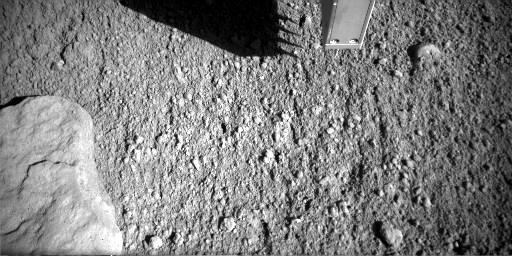

Phoenix Conductivity Probe Inserted in Martian Soil

This series of six images from the Robotic Arm Camera on NASA’s Phoenix Mars Lander records the first time that the four spikes of the lander’s thermal and electrical conductivity probe were inserted into Martian soil.

The images were taken on July 8, 2008, during the Phoenix mission’s 43rd Martian day, or sol, since landing. The insertion visible from the shadows cast on the ground on that sol was a validation test of the procedure. The spikes on the probe are about 1.5 centimeters or half an inch long.

The science team will use the probe tool to assess how easily heat and electricity move through the soil from one spike to another. Such measurements can provide information about frozen or unfrozen water in the soil. The probe is mounted on the “knuckle” of Phoenix’s Robotic Arm. It has already been used for assessing water vapor in the atmosphere when it is held above the ground.

The Phoenix Mission is led by the University of Arizona, Tucson, on behalf of NASA. Project management of the mission is led by NASA’s Jet Propulsion Laboratory, Pasadena, Calif. Spacecraft development is by Lockheed Martin Space Systems, Denver.

Photojournal Note: As planned, the Phoenix lander, which landed May 25, 2008 23:53 UTC, ended communications in November 2008, about six months after landing, when its solar panels ceased operating in the dark Martian winter.

Credit: NASA/JPL-Caltech/University of Arizona/Max Planck Institute